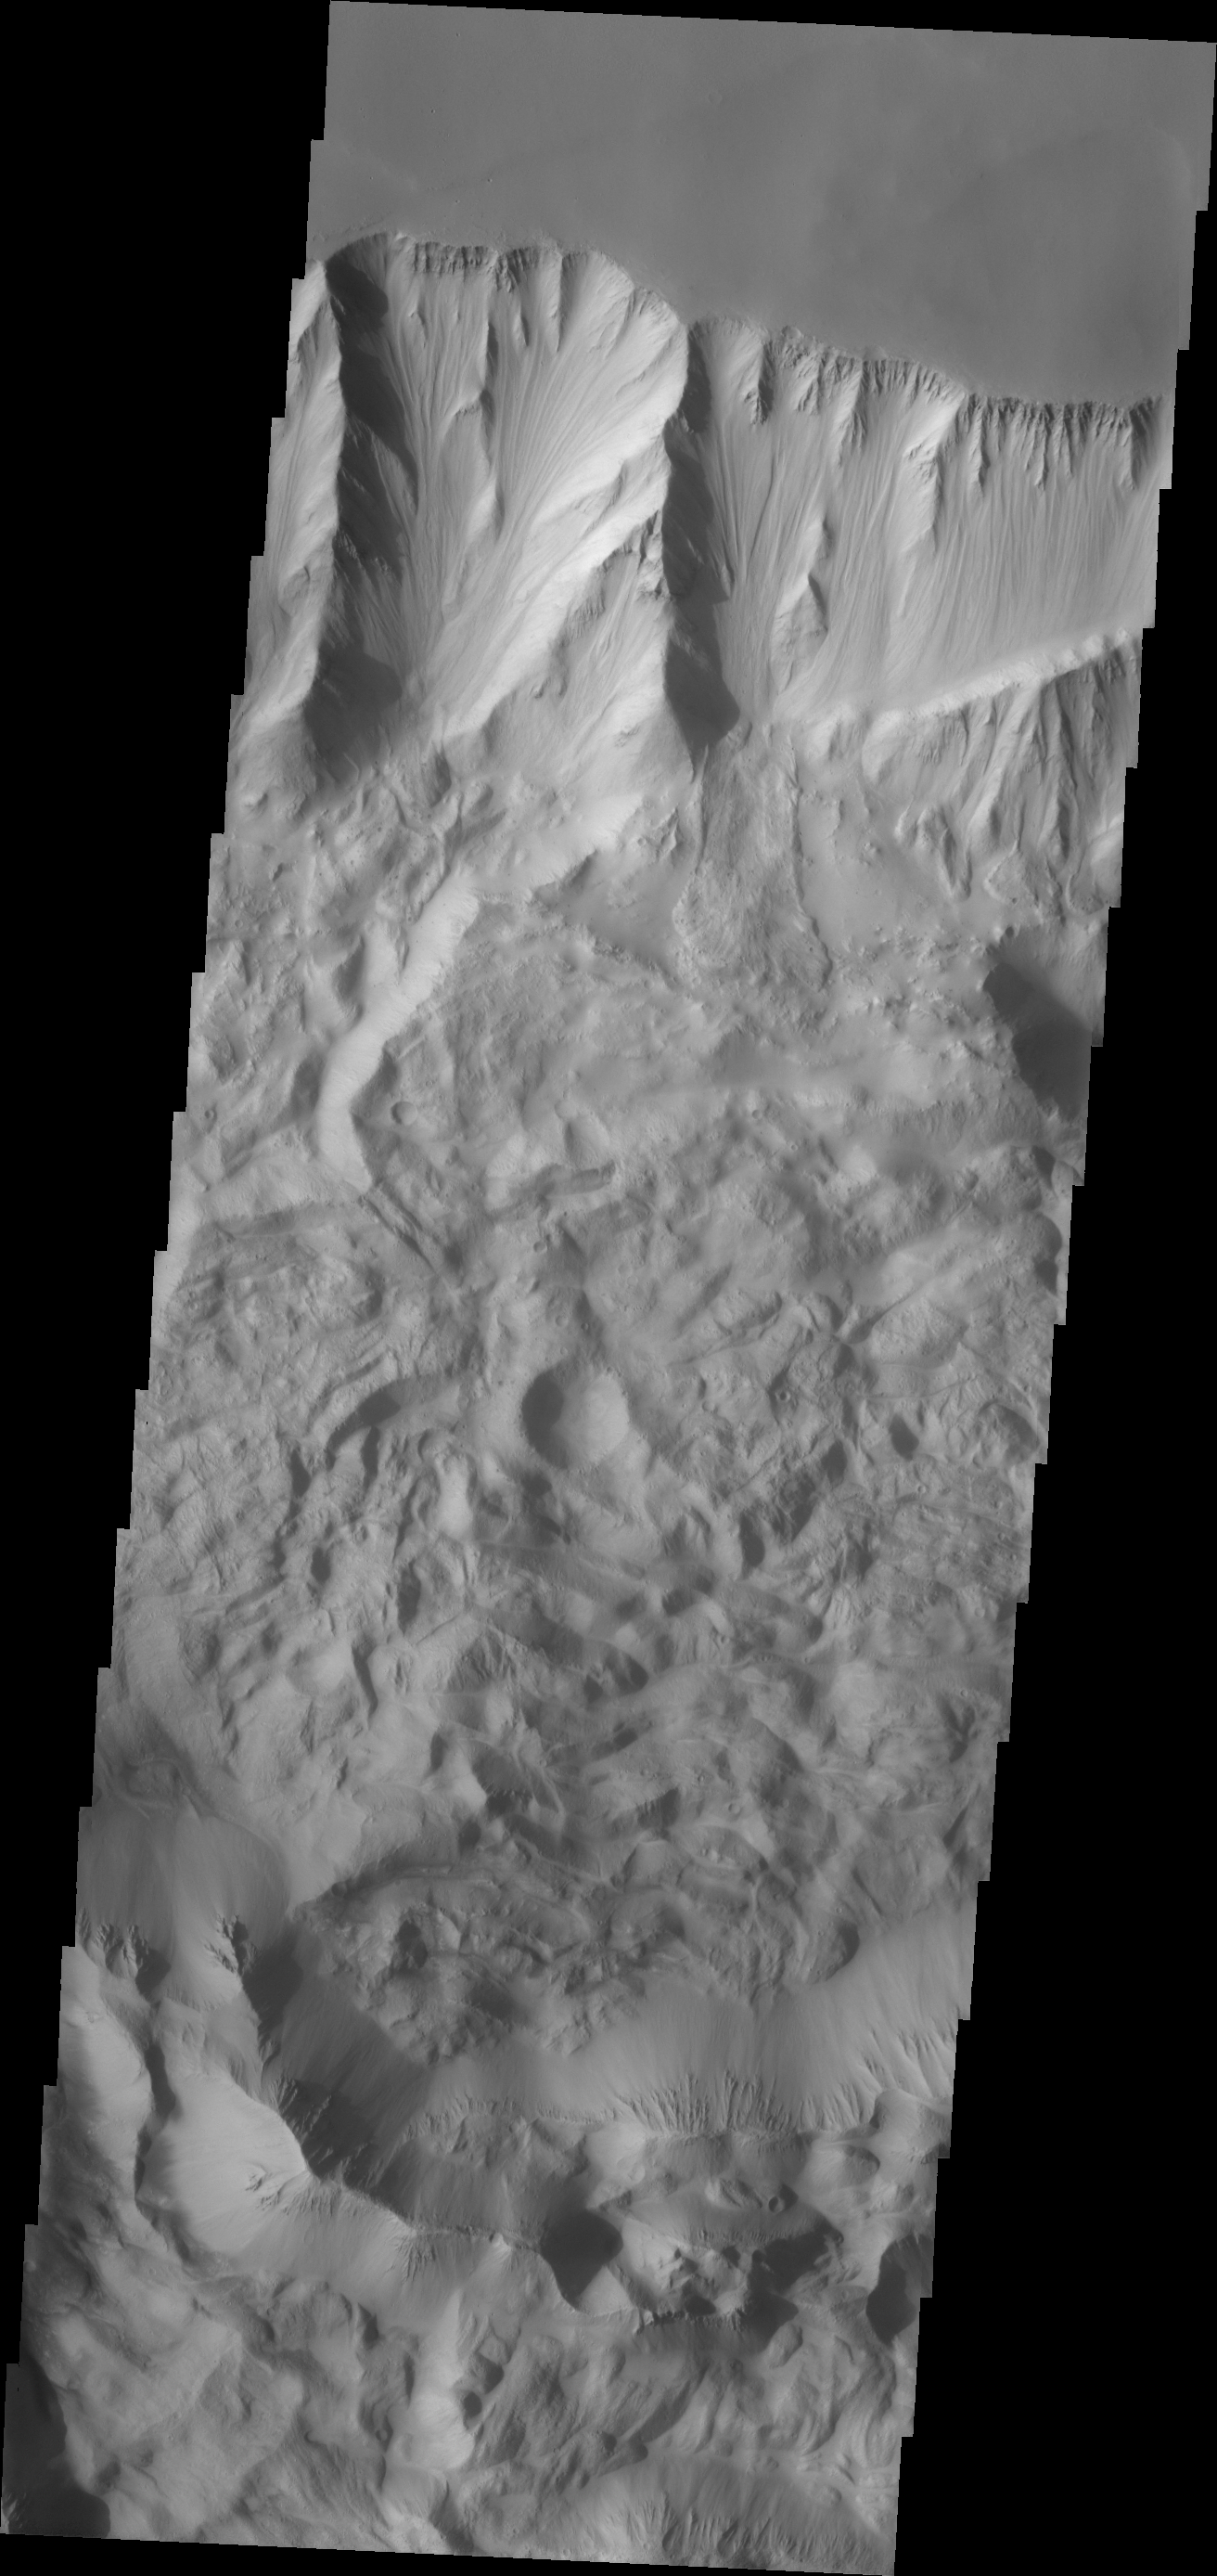

Investigating Mars: Tithonium Chasma

Tithonium Chasma has numerous large landslide deposits. The resistant material of the plateau surface forms the linear ridges of the canyon wall. Large landslides have changed the walls and floor of the canyon. A landslide is a failure of slope due to gravity. They initiate due to several reasons. A lower layer of poorly cemented/resistant material may have been eroded, undermining the wall above which then collapses; earth quake seismic waves can cause the slope to collapse; and even an impact event near the canyon wall can cause collapse. As millions of tons of material fall and slide down slope a scalloped cavity forms at the upper part where the slope failure occurred. At the material speeds downhill it will pick up more of the underlying slope, increasing the volume of material entrained into the landslide. Whereas some landslides spread across the canyon floor forming lobate deposits, very large volume slope failures will completely fill the canyon floor in a large complex region of chaotic blocks. This VIS image shows the result of this type of landslide.

Tithonium Chasma is at the western end of Valles Marineris. Valles Marineris is over 4000 kilometers long, wider than the United States. Tithonium Chasma is almost 810 kilometers long (499 miles), 50 kilometers wide and over 6 kilometers deep. In comparison, the Grand Canyon in Arizona is about 175 kilometers long, 30 kilometers wide, and only 2 kilometers deep. The canyons of Valles Marineris were formed by extensive fracturing and pulling apart of the crust during the uplift of the vast Tharsis plateau. Landslides have enlarged the canyon walls and created deposits on the canyon floor. Weathering of the surface and influx of dust and sand have modified the canyon floor, both creating and modifying layered materials.

The Odyssey spacecraft has spent over 15 years in orbit around Mars, circling the planet more than 71,000 times. It holds the record for longest working spacecraft at Mars. THEMIS, the IR/VIS camera system, has collected data for the entire mission and provides images covering all seasons and lighting conditions. Over the years many features of interest have received repeated imaging, building up a suite of images covering the entire feature. From the deepest chasma to the tallest volcano, individual dunes inside craters and dune fields that encircle the north pole, channels carved by water and lava, and a variety of other feature, THEMIS has imaged them all. For the next several months the image of the day will focus on the Tharsis volcanoes, the various chasmata of Valles Marineris, and the major dunes fields. We hope you enjoy these images!

Credit: NASA/JPL-Caltech/ASU